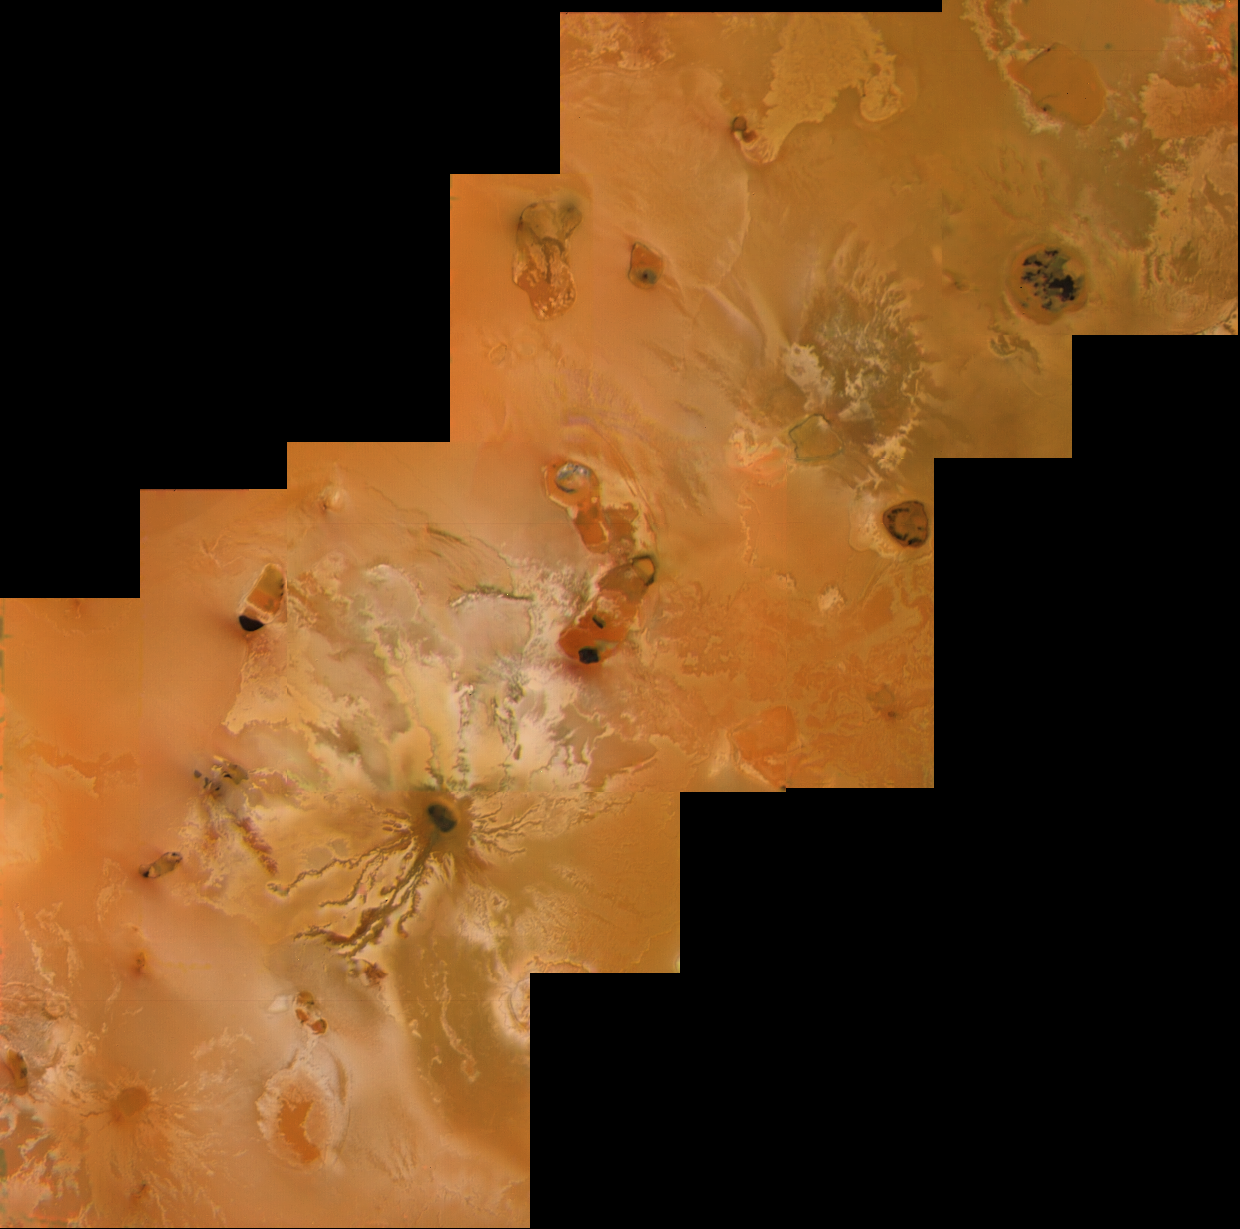

Io, the Ra Patera, Mazda Catena, and Gibil Patera Area

Io’s volcanic plains are shown in this Voyager 1 image mosaic. Also visible are numerous volcanic calderas and lava flows. Ra Patera with its multihued lava flows is below and right of the mosaic’s center. This scene is about 1300 miles (2100 km) long. The composition of Io’s volcanic plains and lava flows has not been determined, but they could consist dominantly of sulfur or of silicates (such as basalt) coated with sulfur condensates. The bright whitish patches probably consist of freshly deposited SO2 frost.

Credit: NASA/JPL/USGS